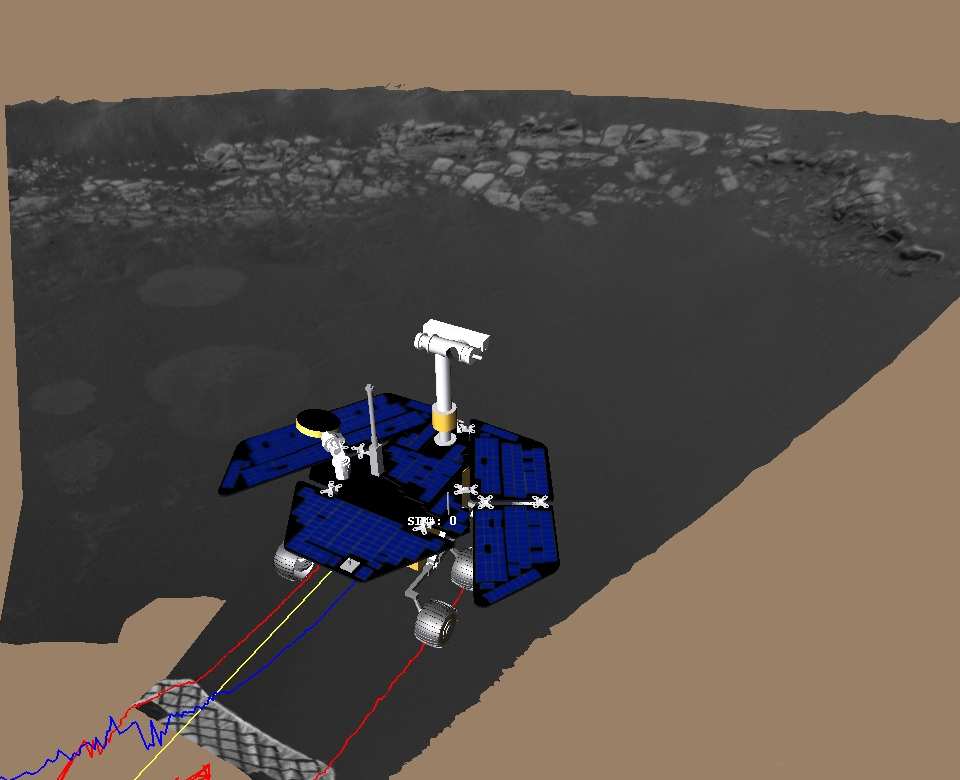

Virtual Rover on Its Own

This image shows a screenshot from the software used by engineers to roll the Mars Exploration Rover Opportunity off its lander and onto martian soil. Engineers received confirmation that Opportunity’s six wheels had touched ground at 3:01 a.m. PST, January 31, 2004, on the seventh martian day, or sol, of the mission. The software simulates the rover’s movements, helping to plot a safe course. The virtual 3-D world around the rover is built from images taken by Opportunity’s stereo navigation cameras. Regions for which the rover has not yet acquired 3-D data are represented in beige. The rover is approximately 1 meter (3 feet) in front of the lander, facing north.

Credit: NASA/JPL